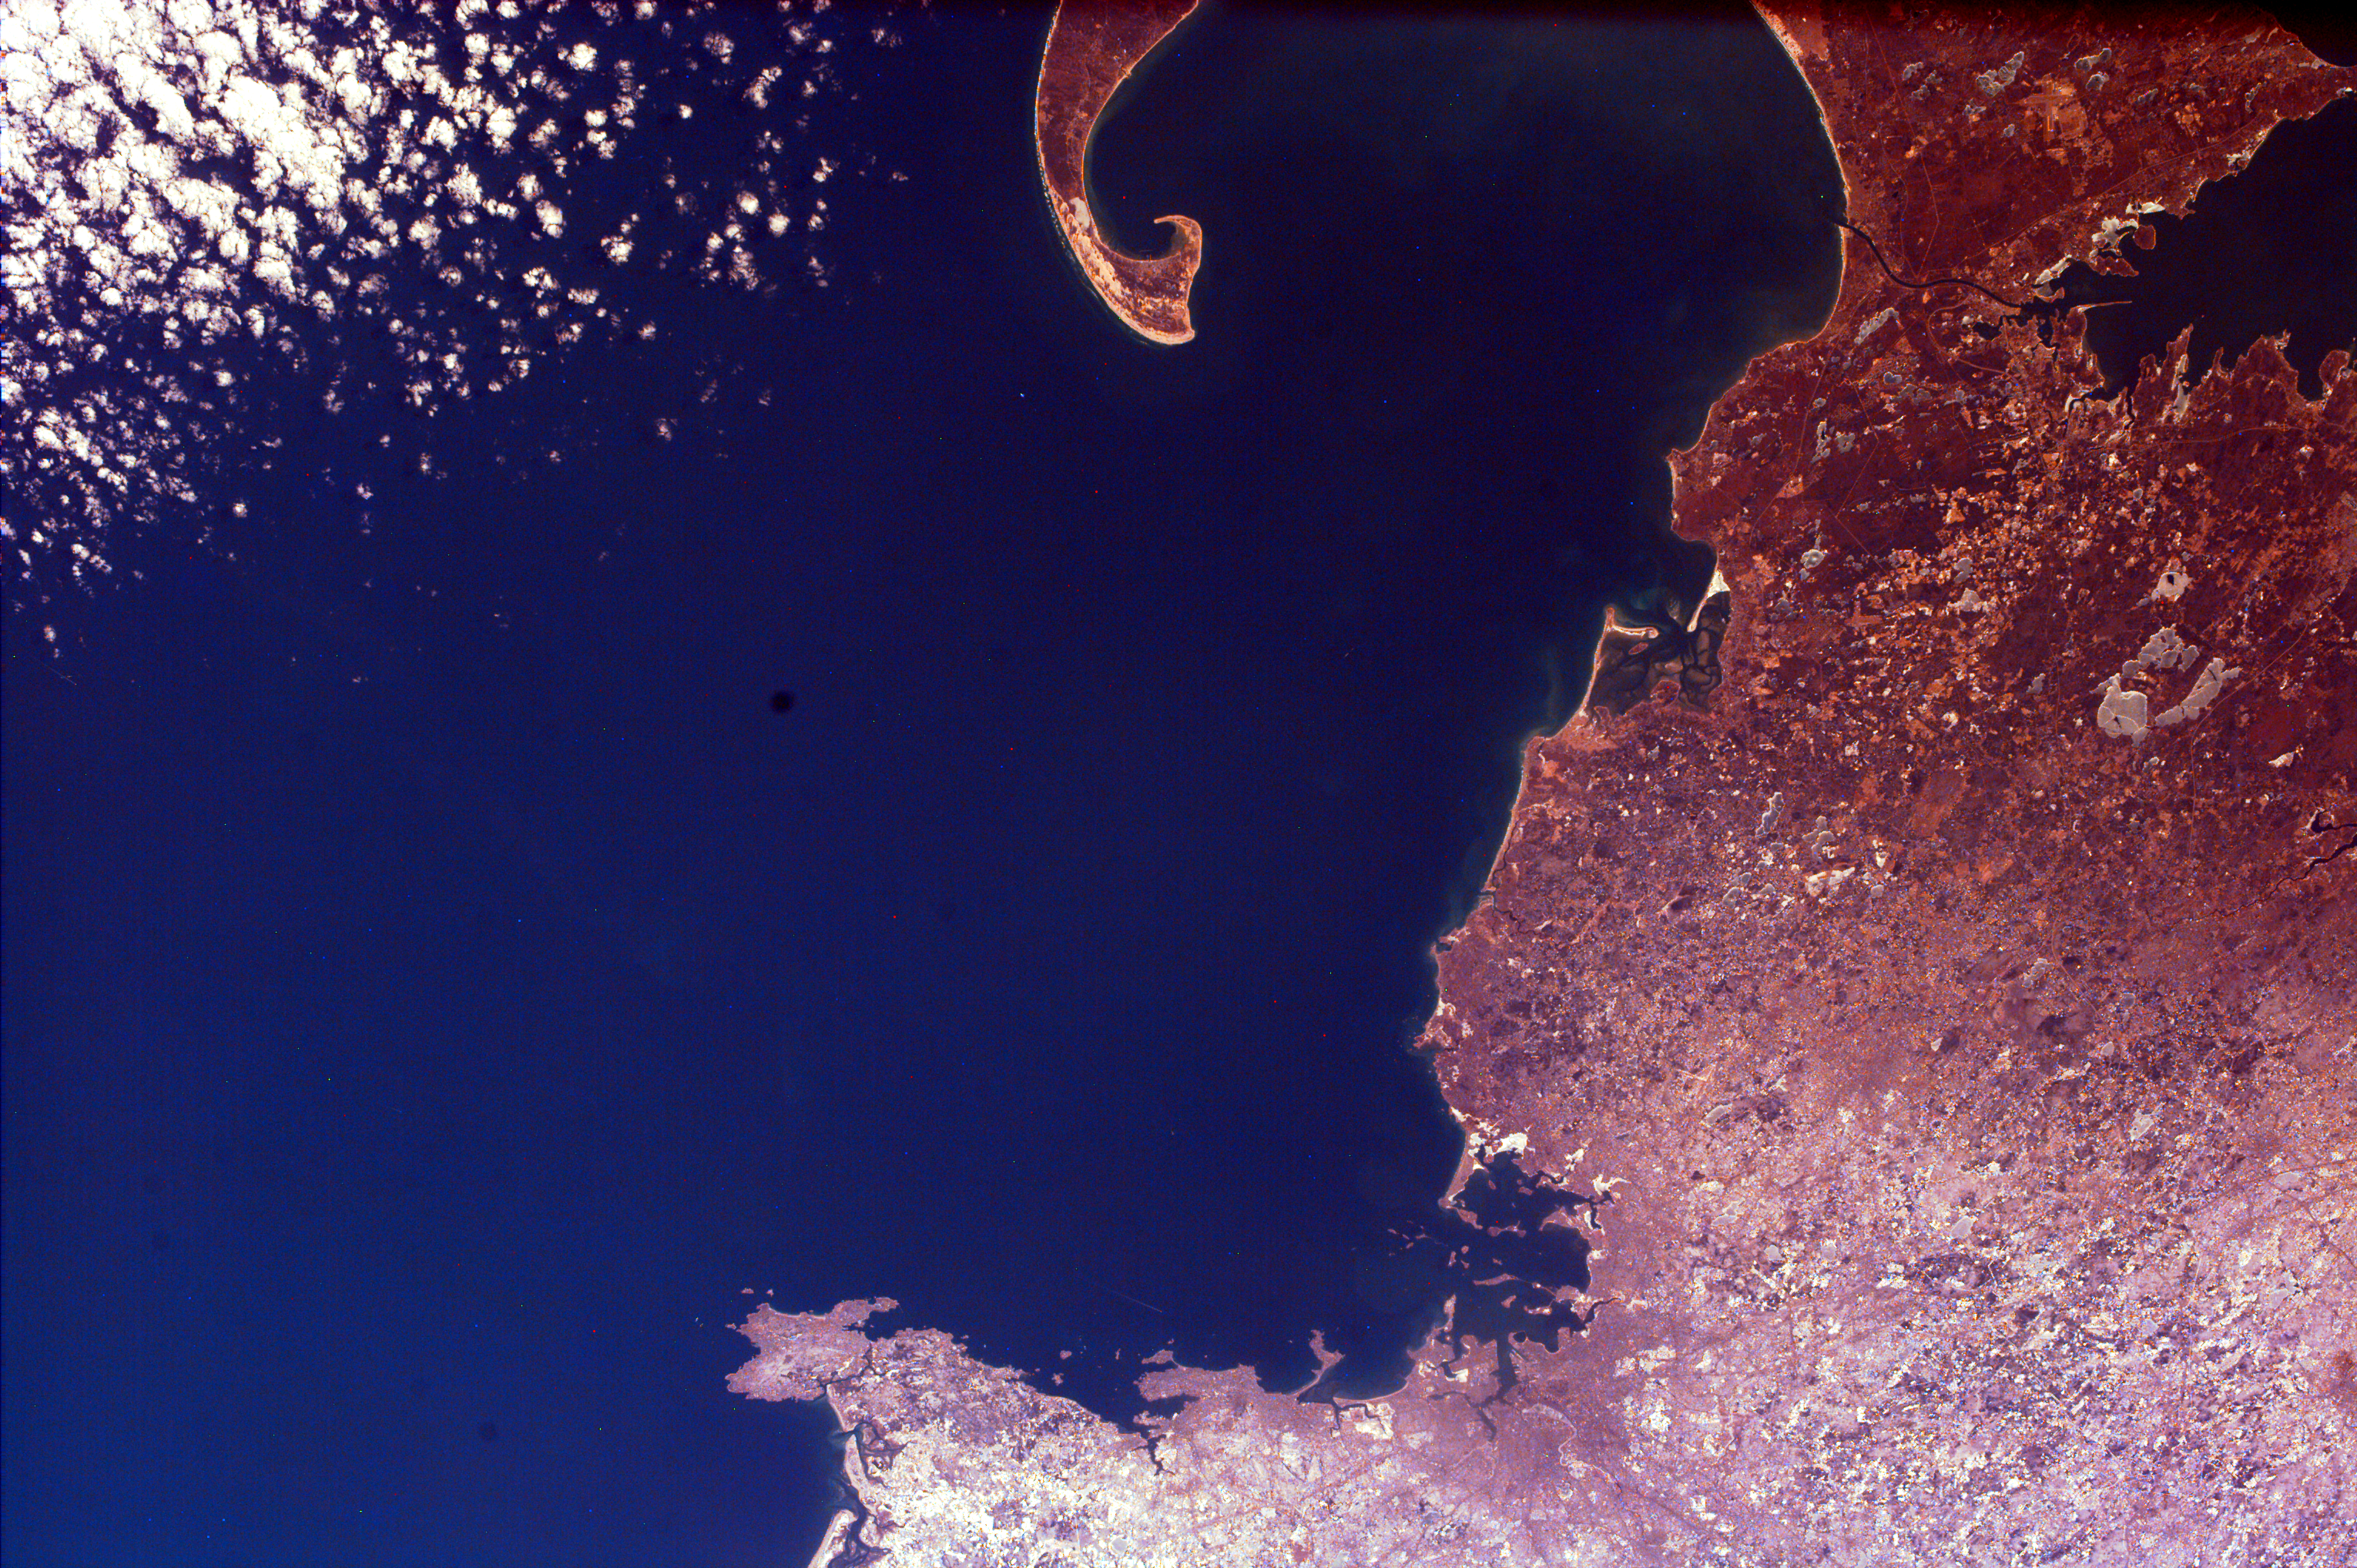

Cape Cod, Massachusetts

The distinctive curve of Cape Cod, Massachusetts and the greater Boston urban area are very clear in this image of the northeastern coast of the United States. Urban areas often look light gray and fine detailed from space; knowing that, can you tell how extensive the Boston area is? Notice all of the islands in Boston Harbor; thirty of them constitute the Boston Harbor Islands National Recreation Area. The islands were formed when the sea at the end of the last Ice Age inundated the glacier-carved landscape. The squared-off barrier island across from the point of Cape Cod outlines Plymouth Bay. Plymouth is the site where a group of intrepid pilgrims seeking freedom from religious persecution in England landed in 1620. The annual Thanksgiving Day holiday observed in the United States celebrates the feast of their first harvest.

This image was taken from the Space Shuttle on February 12, 2000.

Photojournal note:
EarthKAM was formerly known as KidSat.

Credit: NASA/JPL/UCSD/JSC